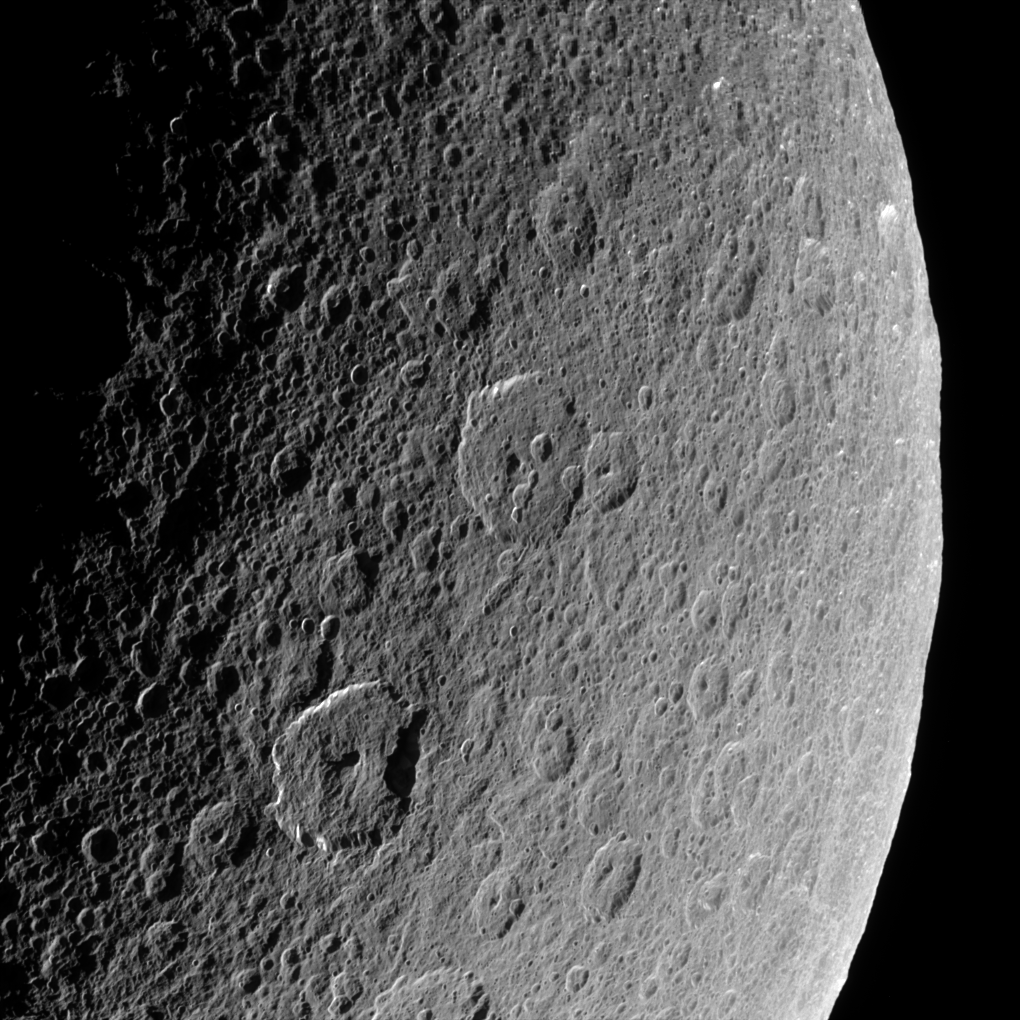

The Record of Rhea

Cassini looks down upon Rhea, whose cratered surface was already ancient before any complex life developed on Earth. The terrain seen here has probably changed little in the past billion years.

This view shows terrain on the Saturn-facing hemisphere of Rhea (1,528 kilometers, or 949 miles across). North is up.

The image was taken in visible light with the Cassini spacecraft narrow-angle camera on March 21, 2006 at a distance of approximately 94,000 kilometers (59,000 miles) from Rhea and at a Sun-Rhea-spacecraft, or phase, angle of 109 degrees. Image scale is 558 meters (1,832 feet) per pixel.

The Cassini-Huygens mission is a cooperative project of NASA, the European Space Agency and the Italian Space Agency. The Jet Propulsion Laboratory, a division of the California Institute of Technology in Pasadena, manages the mission for NASA’s Science Mission Directorate, Washington, D.C. The Cassini orbiter and its two onboard cameras were designed, developed and assembled at JPL. The imaging operations center is based at the Space Science Institute in Boulder, Colo.

Credit: NASA/JPL/Space Science Institute